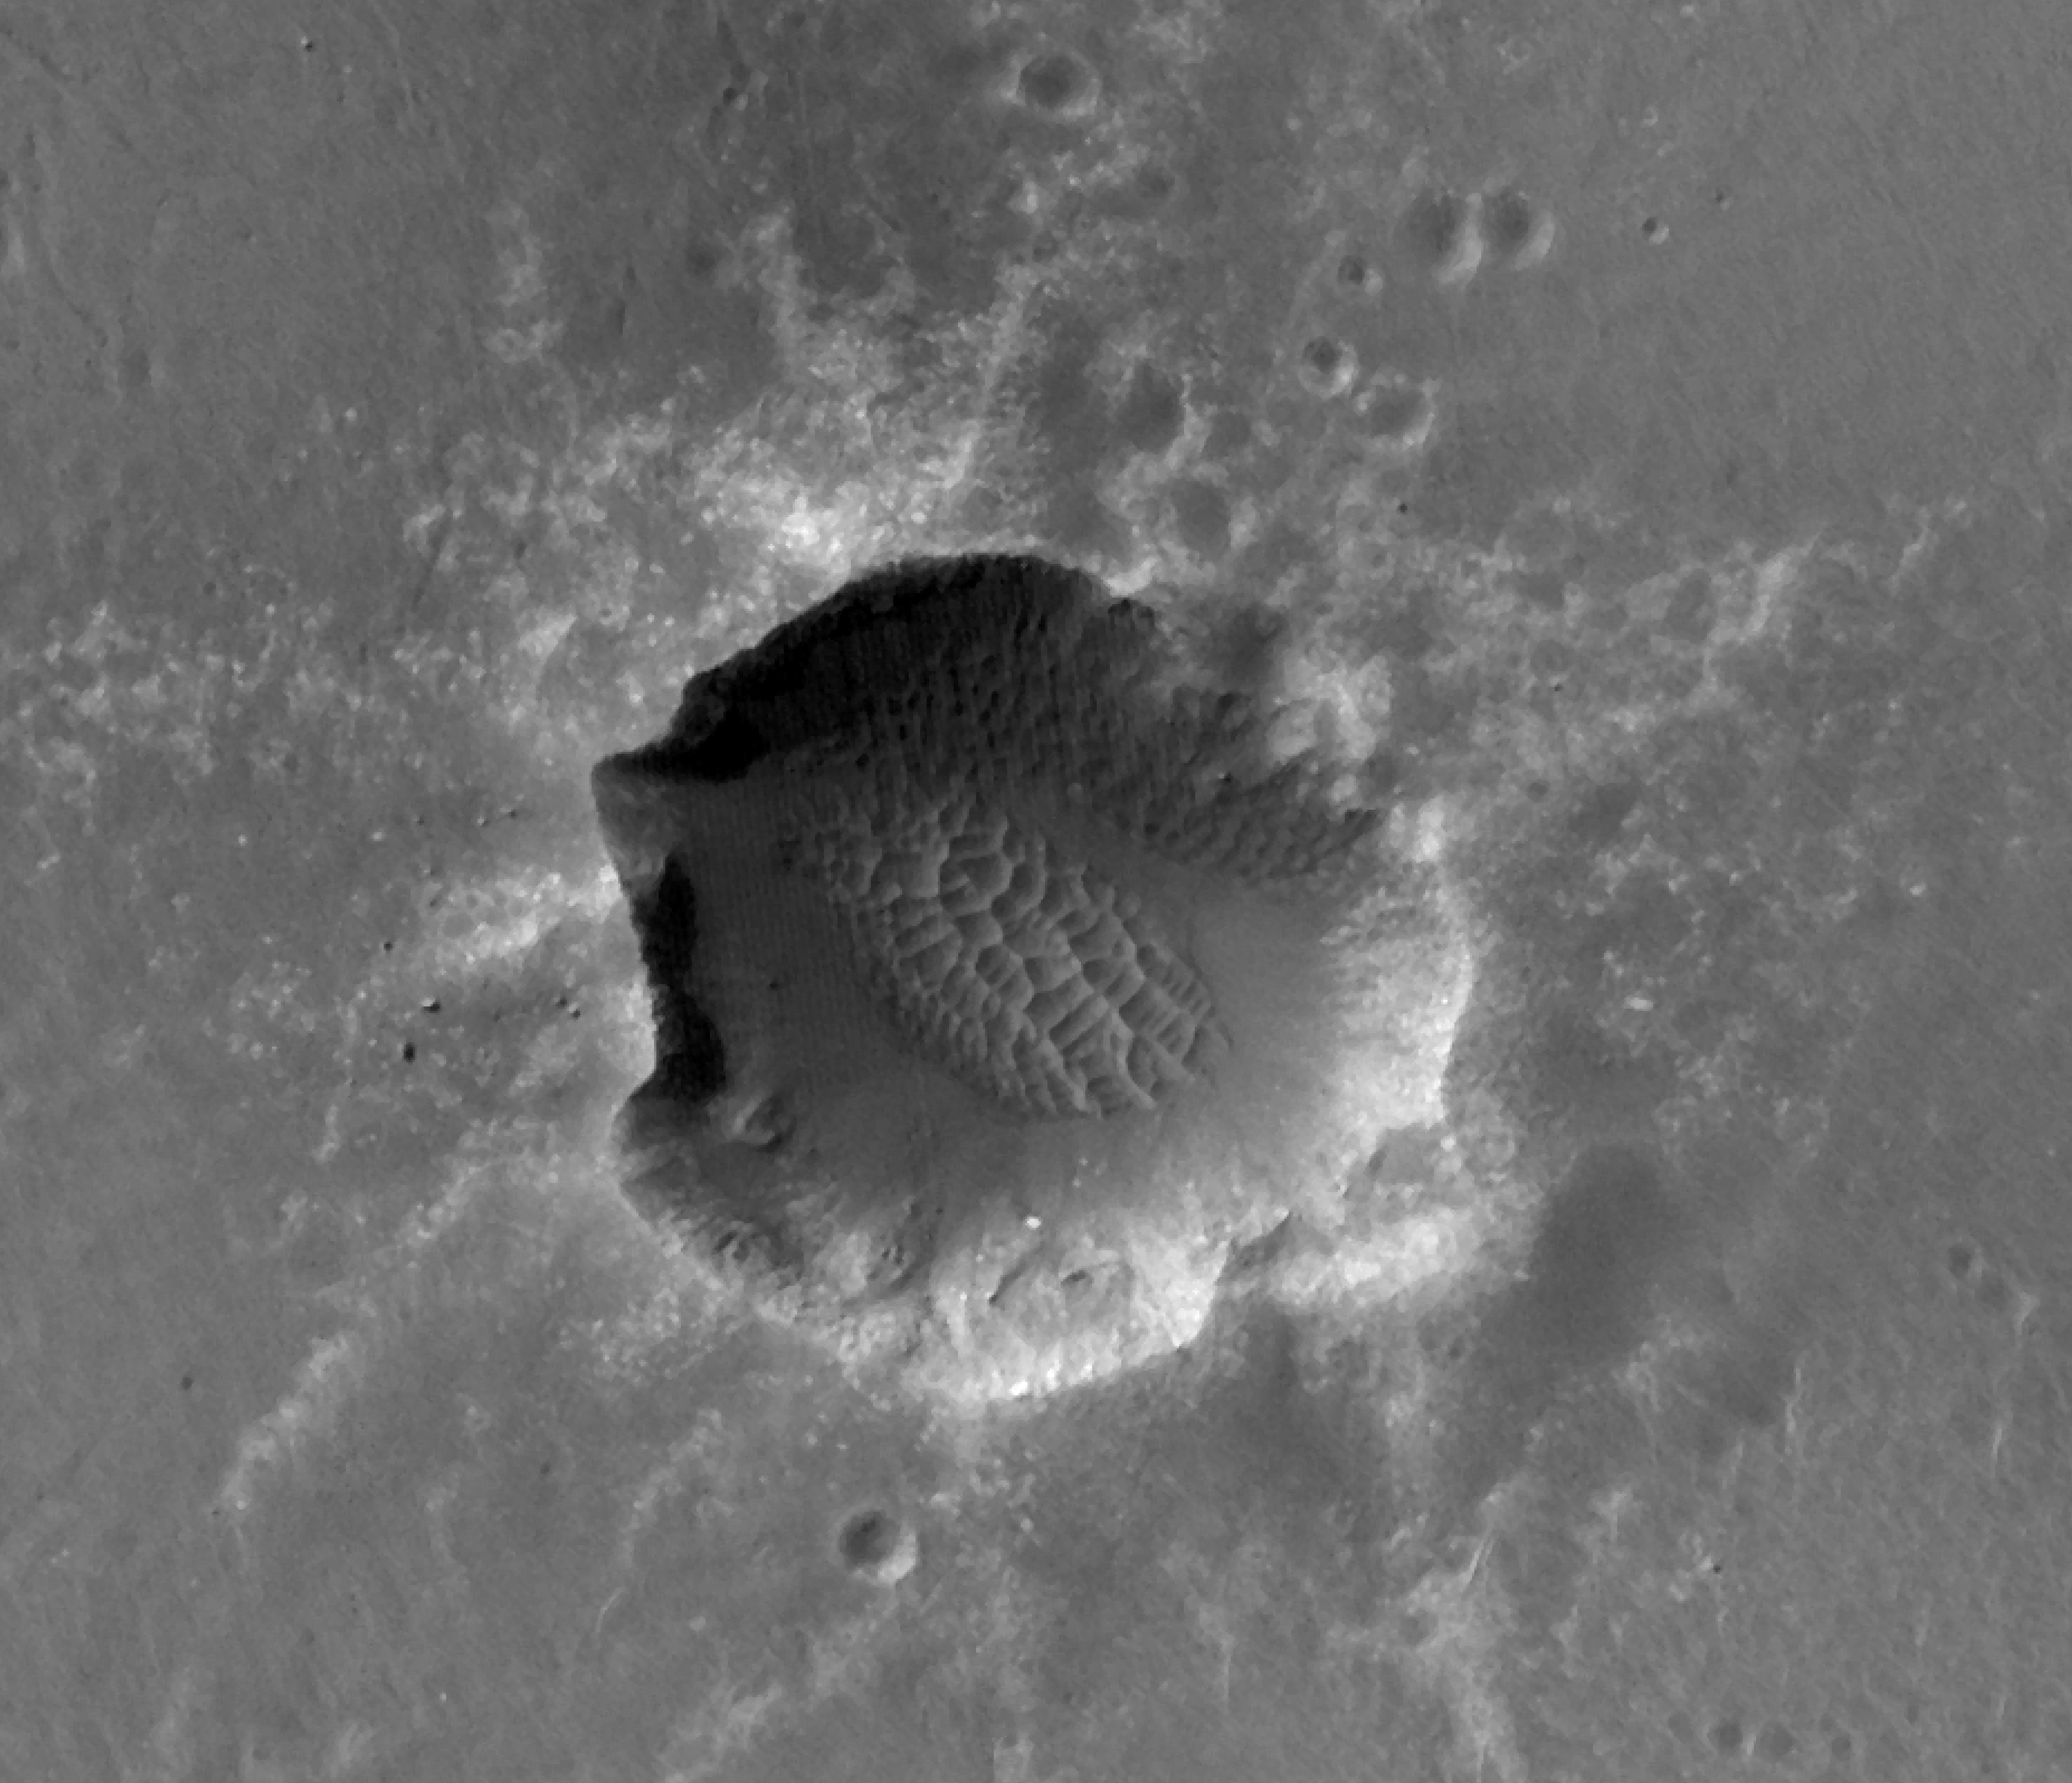

Orbital Observations of Crater on Mars Rover’s Route

Annotated image

NASA’s Mars Exploration Rover Opportunity approached Santa Maria Crater in December 2010. With a diameter of about 90 meters (295 feet), this crater is slightly smaller than Endurance Crater, which Opportunity explored for about half a year in 2004.

This image of Santa Maria Crater was taken by the High Resolution Imaging Science Experiment (HiRISE) camera on Mars Reconnaissance Orbiter.

The rover team plans to use Opportunity for investigating Santa Maria for a few weeks before resuming the rover’s long-term trek toward Endeavour Crater. One planned target area is at Santa Maria’s southeast rim. The red circle marked there on Figure 1 indicates the pixel size and location of an observation by the Compact Reconnaissance Imaging Spectrometer for Mars (CRISM) on NASA’s Mars Reconnaissance Orbiter that has piqued researchers’ interest. The spectrum recorded by CRISM for this spot, unlike the spectrum recorded for the place indicated by the blue circle on the floor of the crater, suggests what might be a water-bearing sulfate mineral. Although Opportunity has detected such minerals on the surface during its nearly seven years on Mars, none have been detected from orbit at a place visited by Opportunity.

Credit: NASA/JPL-Caltech/Univ. of Arizona